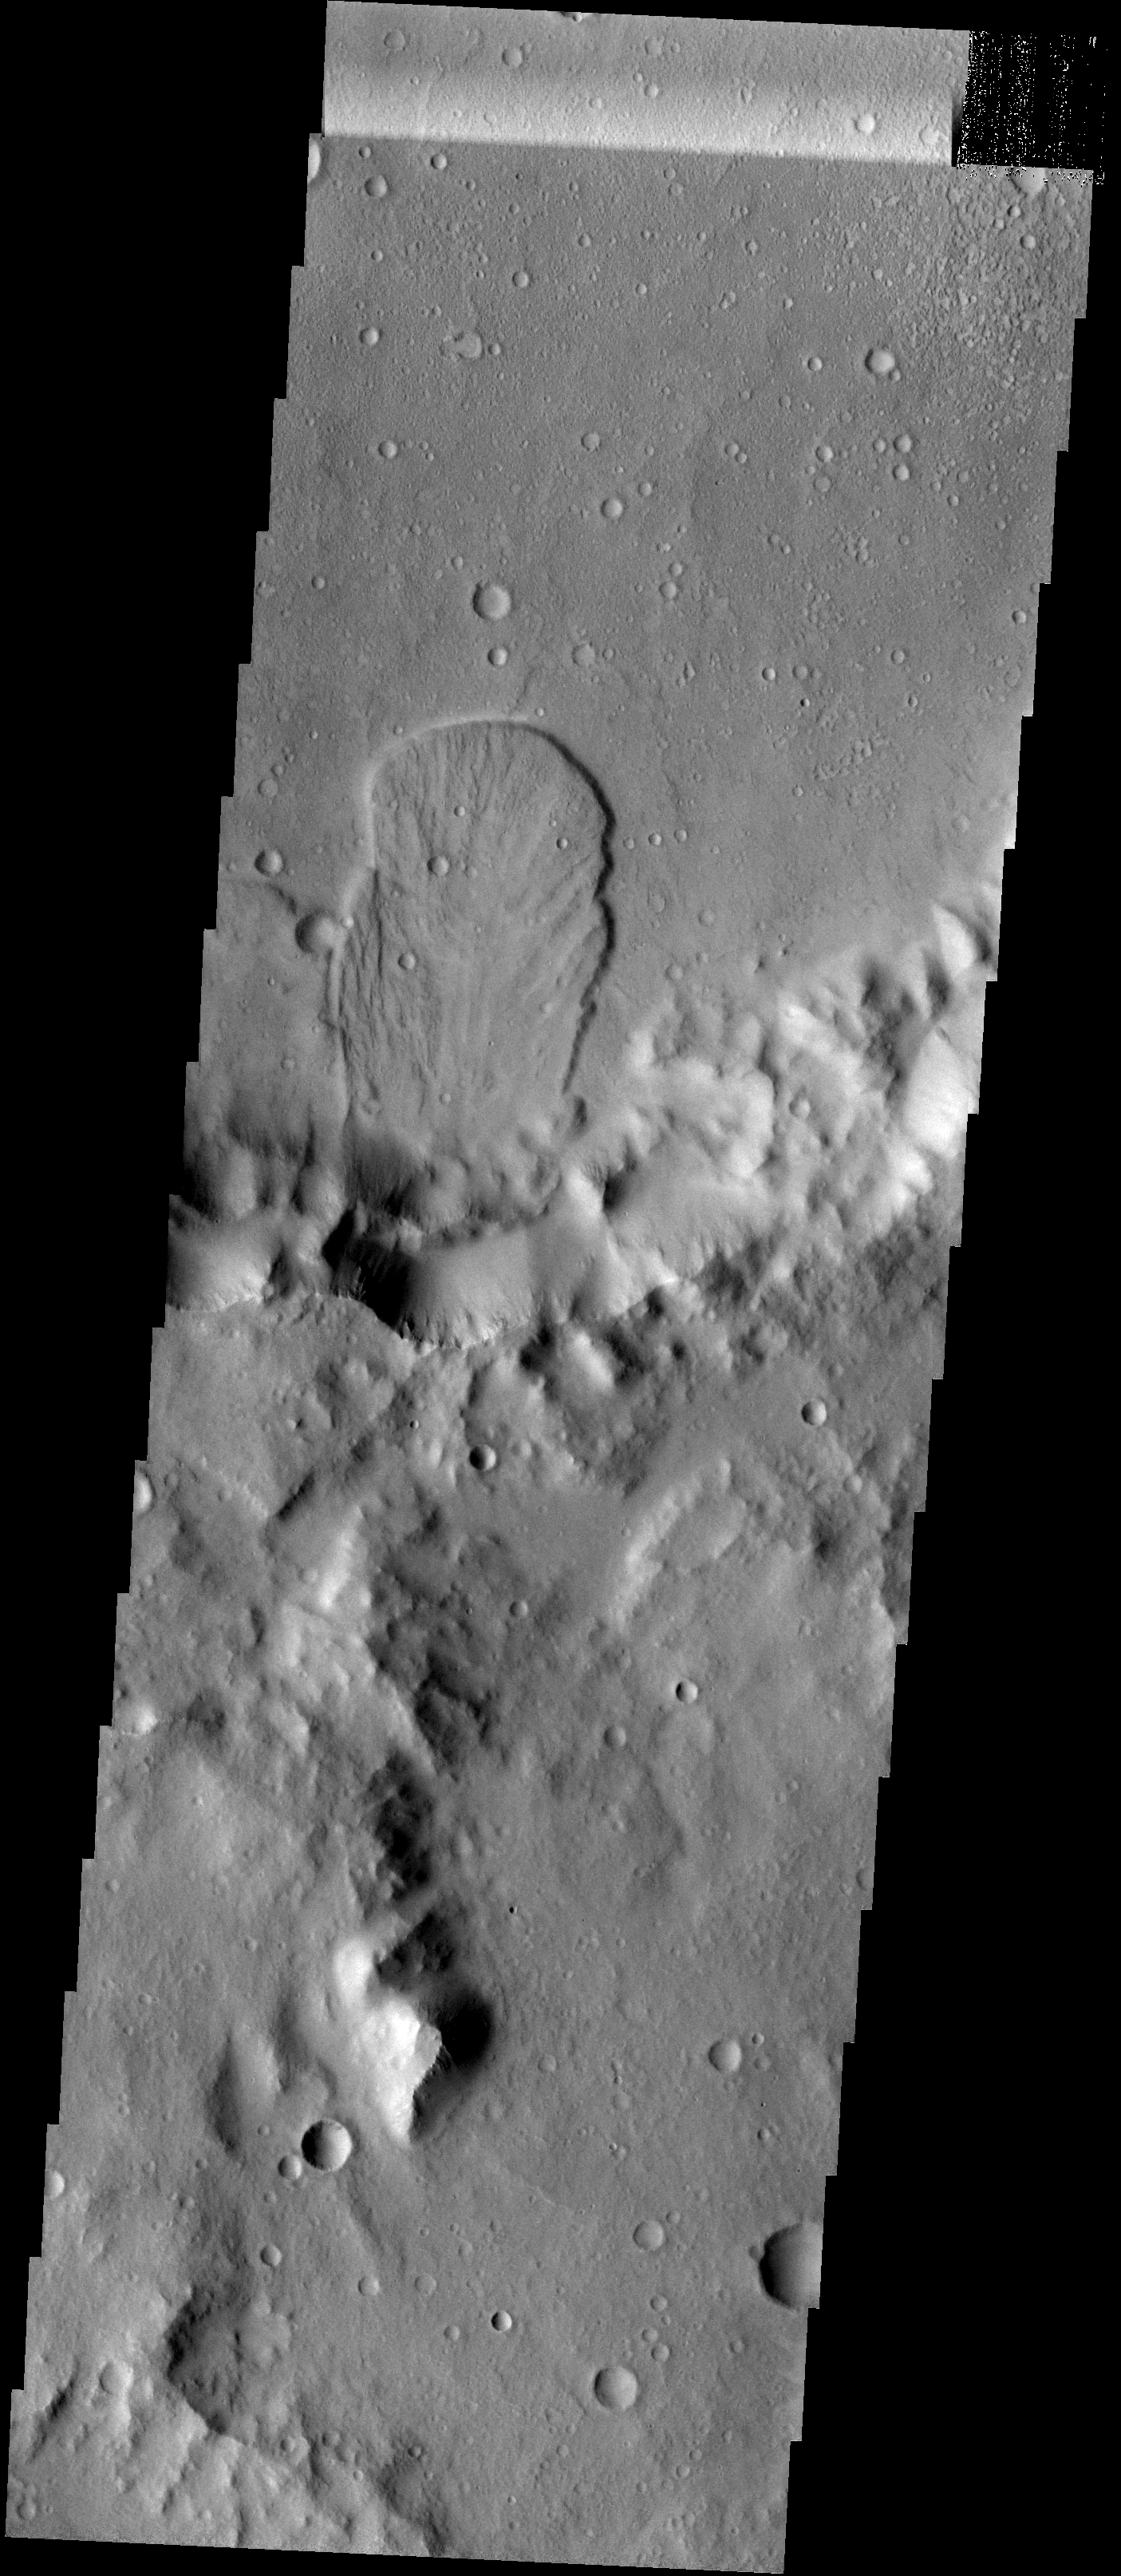

Landslide

This landslide is located in an unnamed crater in Tyrrhena Terra.

Image information: VIS instrument. Latitude 0.5N, Longitude 98.3E. 18 meter/pixel resolution.

Please see the THEMIS Data Citation Note for details on crediting THEMIS images.

Note: this THEMIS visual image has not been radiometrically nor geometrically calibrated for this preliminary release. An empirical correction has been performed to remove instrumental effects. A linear shift has been applied in the cross-track and down-track direction to approximate spacecraft and planetary motion. Fully calibrated and geometrically projected images will be released through the Planetary Data System in accordance with Project policies at a later time.

NASA’s Jet Propulsion Laboratory manages the 2001 Mars Odyssey mission for NASA’s Office of Space Science, Washington, D.C. The Thermal Emission Imaging System (THEMIS) was developed by Arizona State University, Tempe, in collaboration with Raytheon Santa Barbara Remote Sensing. The THEMIS investigation is led by Dr. Philip Christensen at Arizona State University. Lockheed Martin Astronautics, Denver, is the prime contractor for the Odyssey project, and developed and built the orbiter. Mission operations are conducted jointly from Lockheed Martin and from JPL, a division of the California Institute of Technology in Pasadena.

Credit: NASA/JPL/ASU